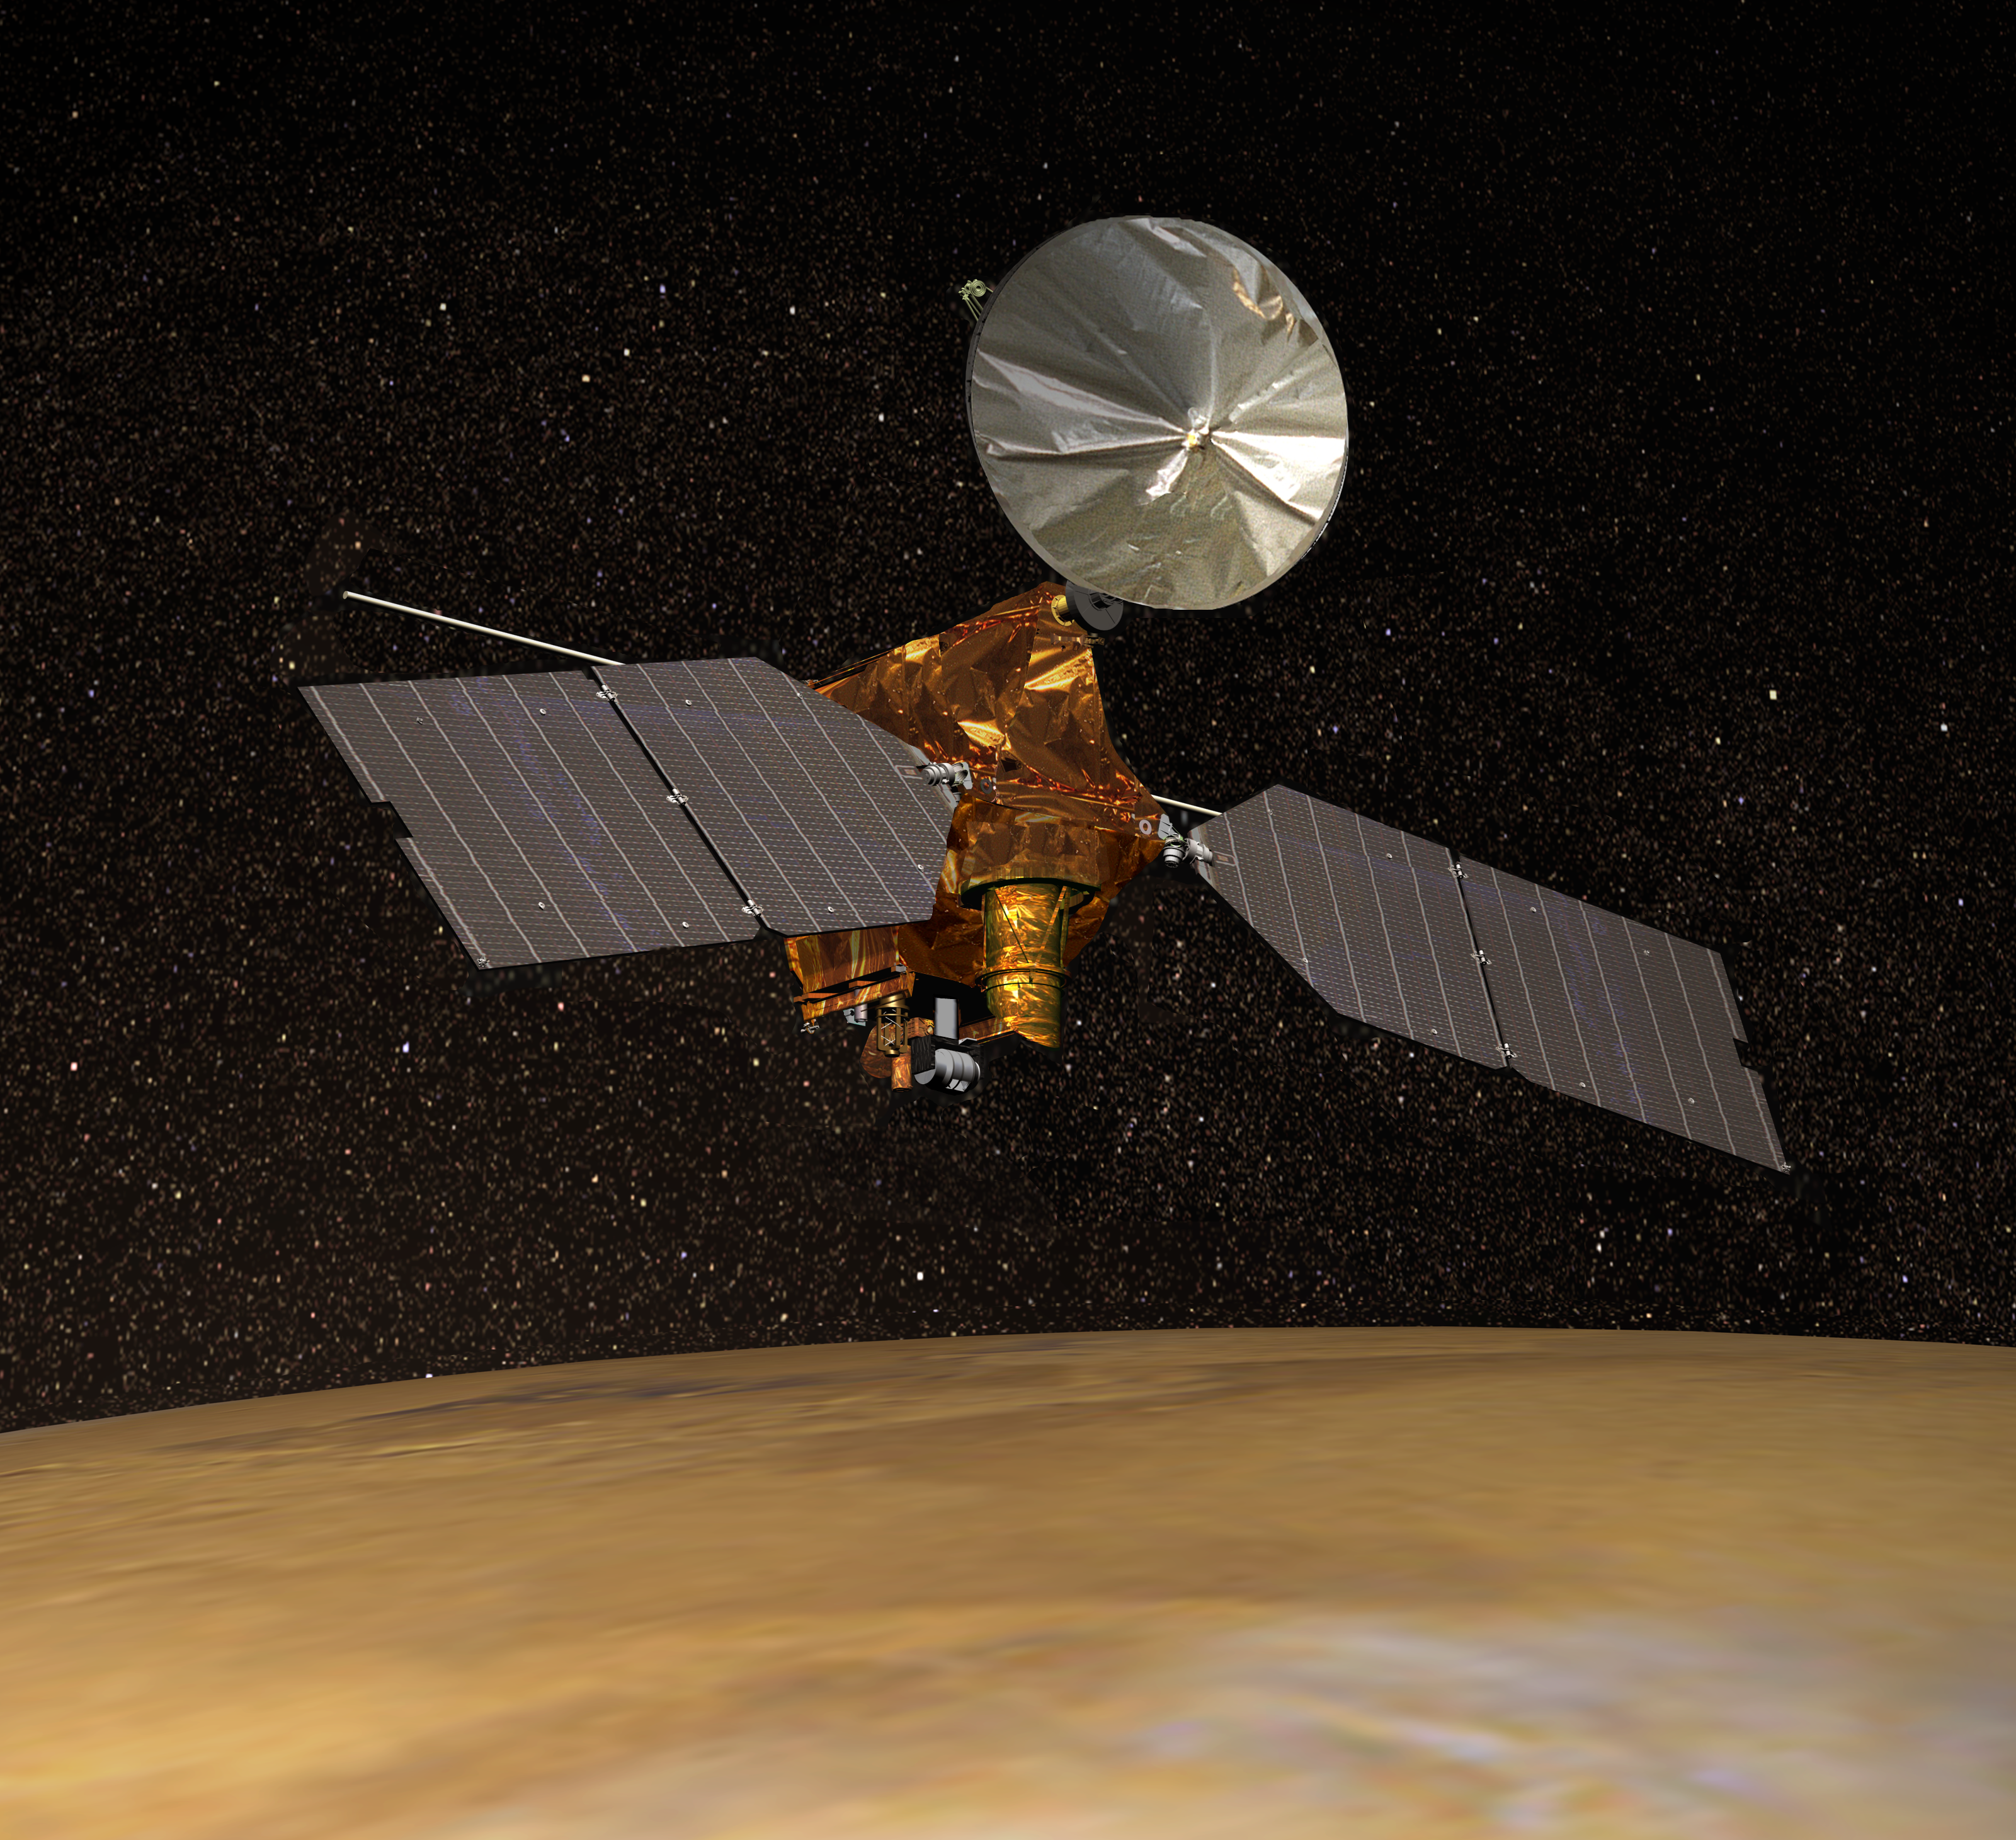

Artist’s Concept of Mars Reconnaissance Orbiter

NASA’s Mars Reconnaissance Orbiter, depicted above Mars in this artist’s concept illustration, began orbiting Mars on March 10, 2006. It carries three cameras, a ground-penetrating radar, a mineral-mapping spectrometer and a sounding instrument to examine the atmosphere. These science instruments are the High Resolution Imaging Science Experiment, the Context Camera, the Mars Color Imager, the Shallow Subsurface Radar, the Compact Reconnaissance Imaging Spectrometer for Mars and the Mars Climate Sounder.

Credit: NASA/JPL